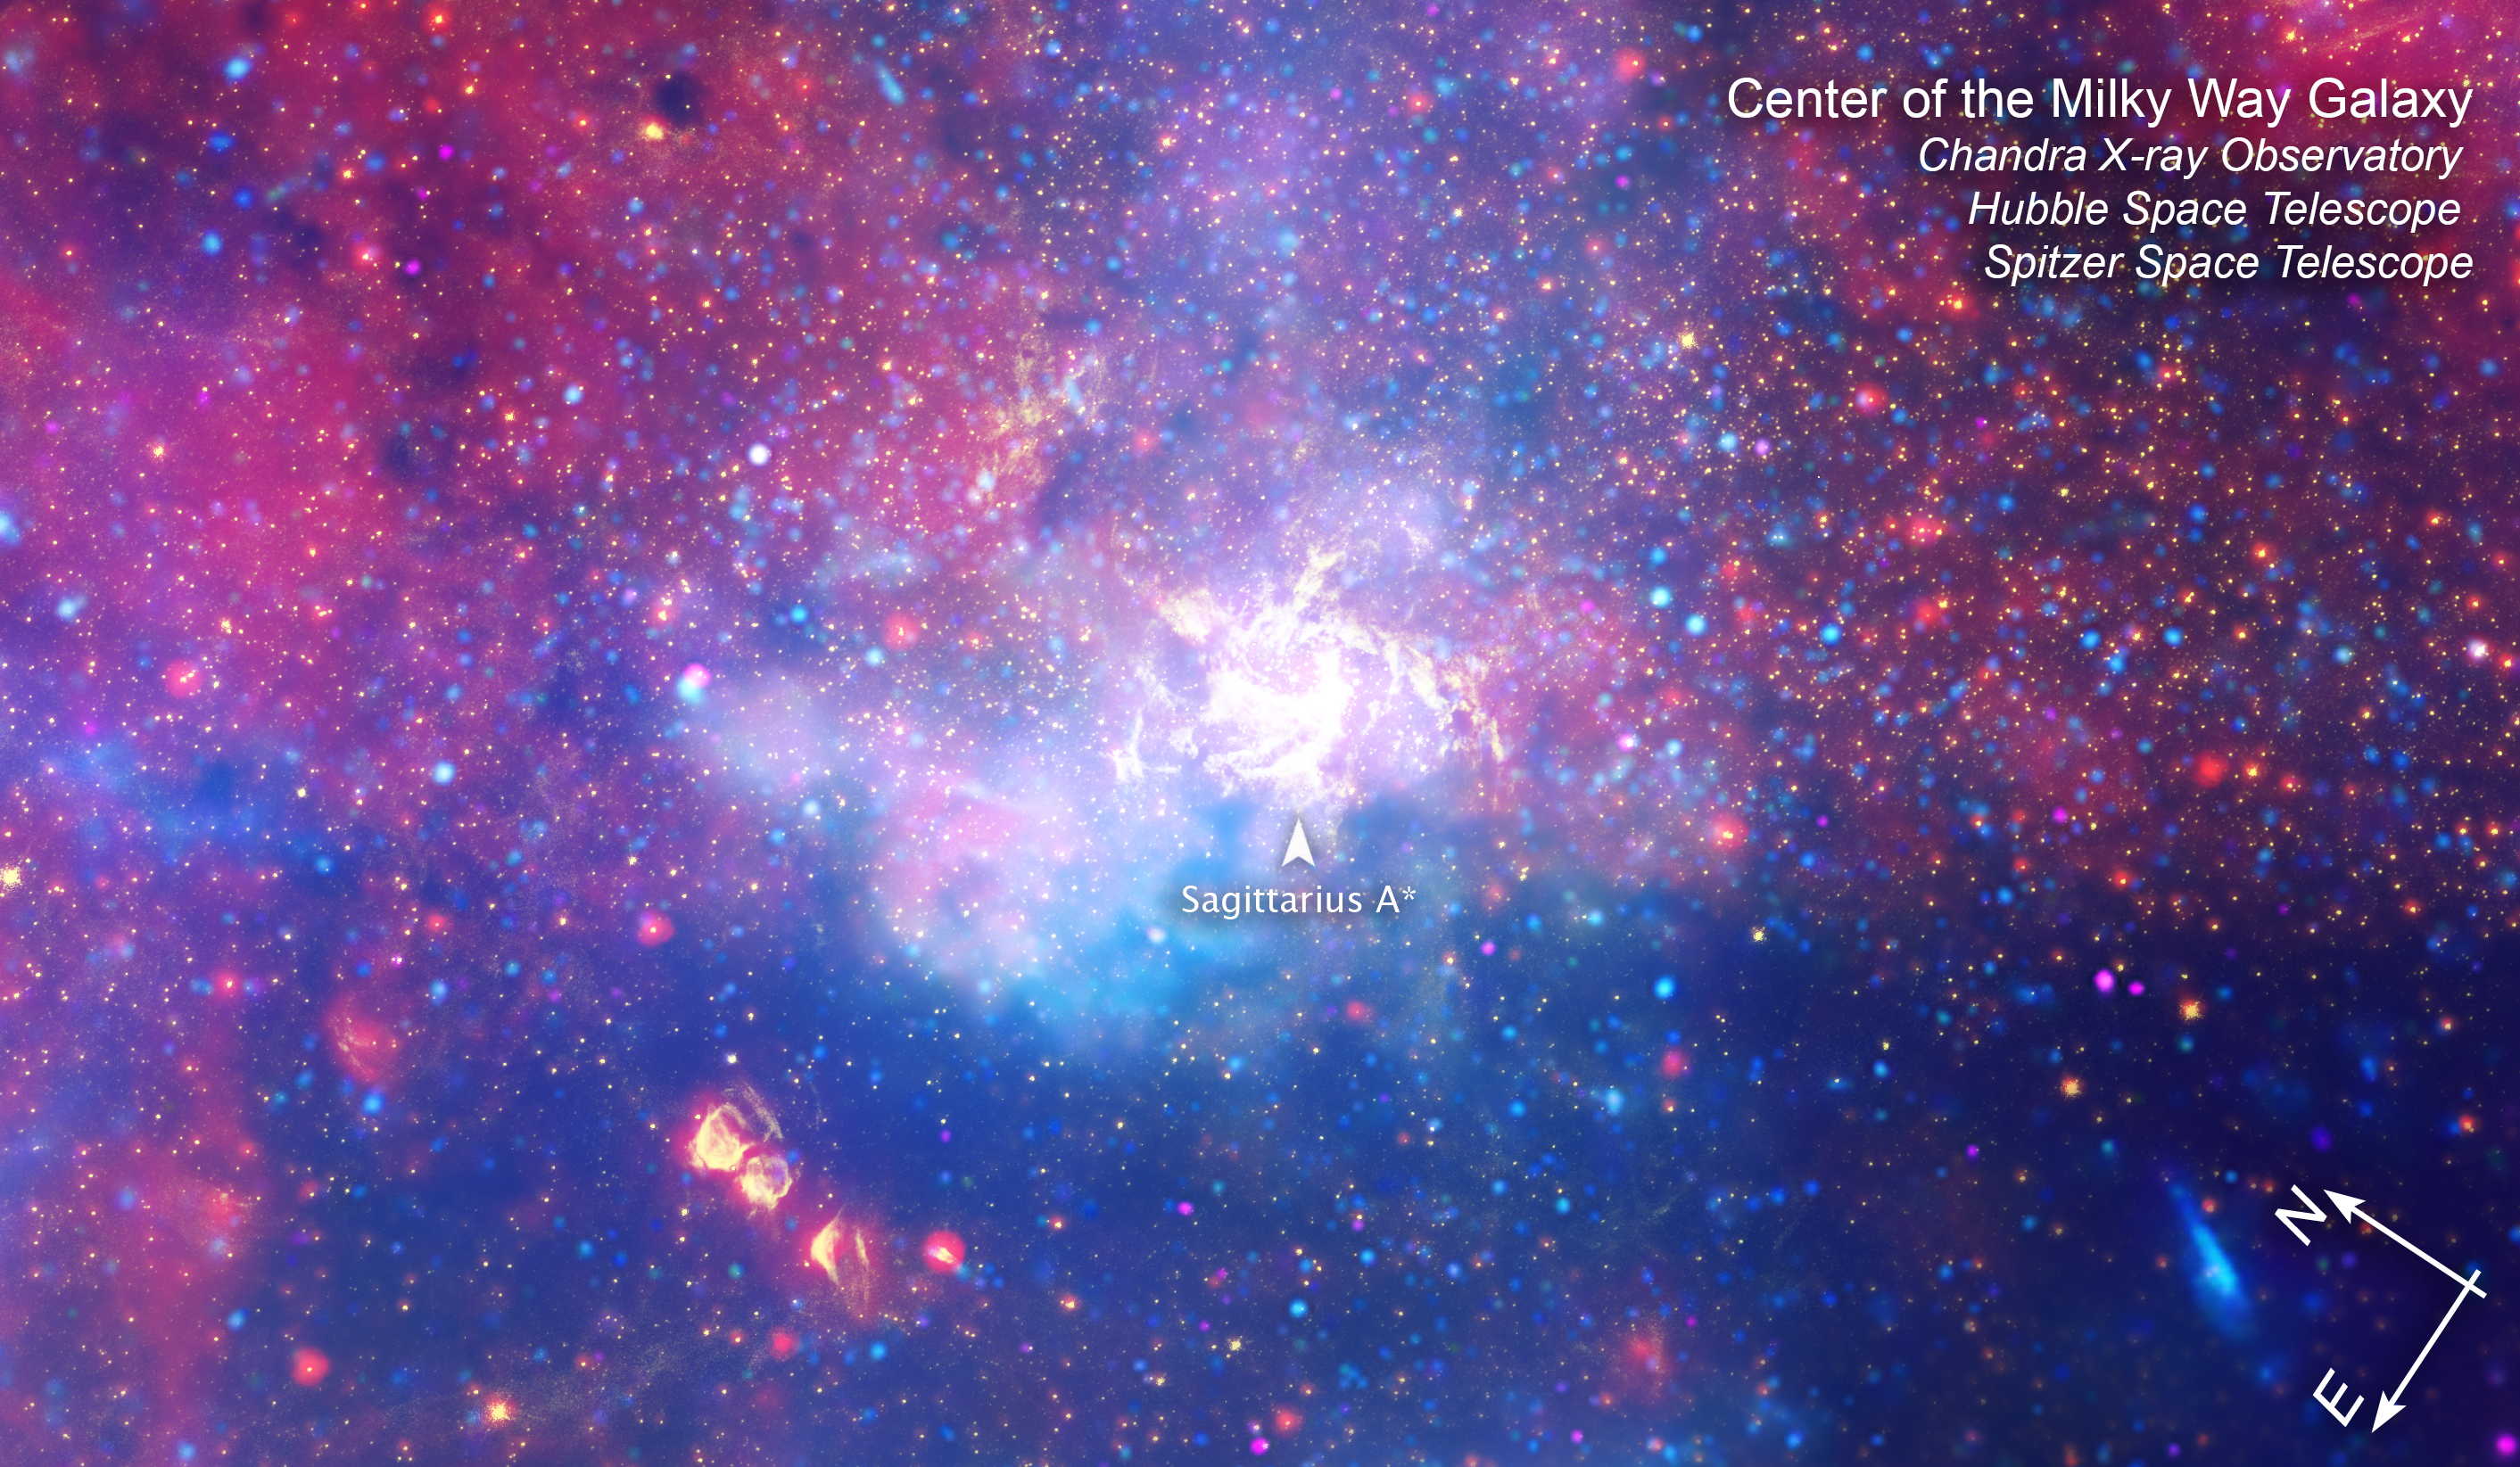

Galactic Center (Chandra, Hubble, Spitzer Compass Image)

This composite image of the center of our Milky Way galaxy was captured by the Chandra X-ray Observatory’s Advanced CCD Imaging Spectrometer, the Hubble Space Telescope’s Near Infrared Camera and Multi-Object Spectrometer, and the Spitzer Space Telescope’s Infrared Array Camera.

At the center is a label that points to the supermassive black hole at the center of our galaxy, Sagittarius A* (pronounced A-star).

This image shows invisible infrared and X-ray wavelengths of light that have been translated into visible-light colors.

Read the full image caption.

Credit: NASA, ESA, SSC, CXC, STScI